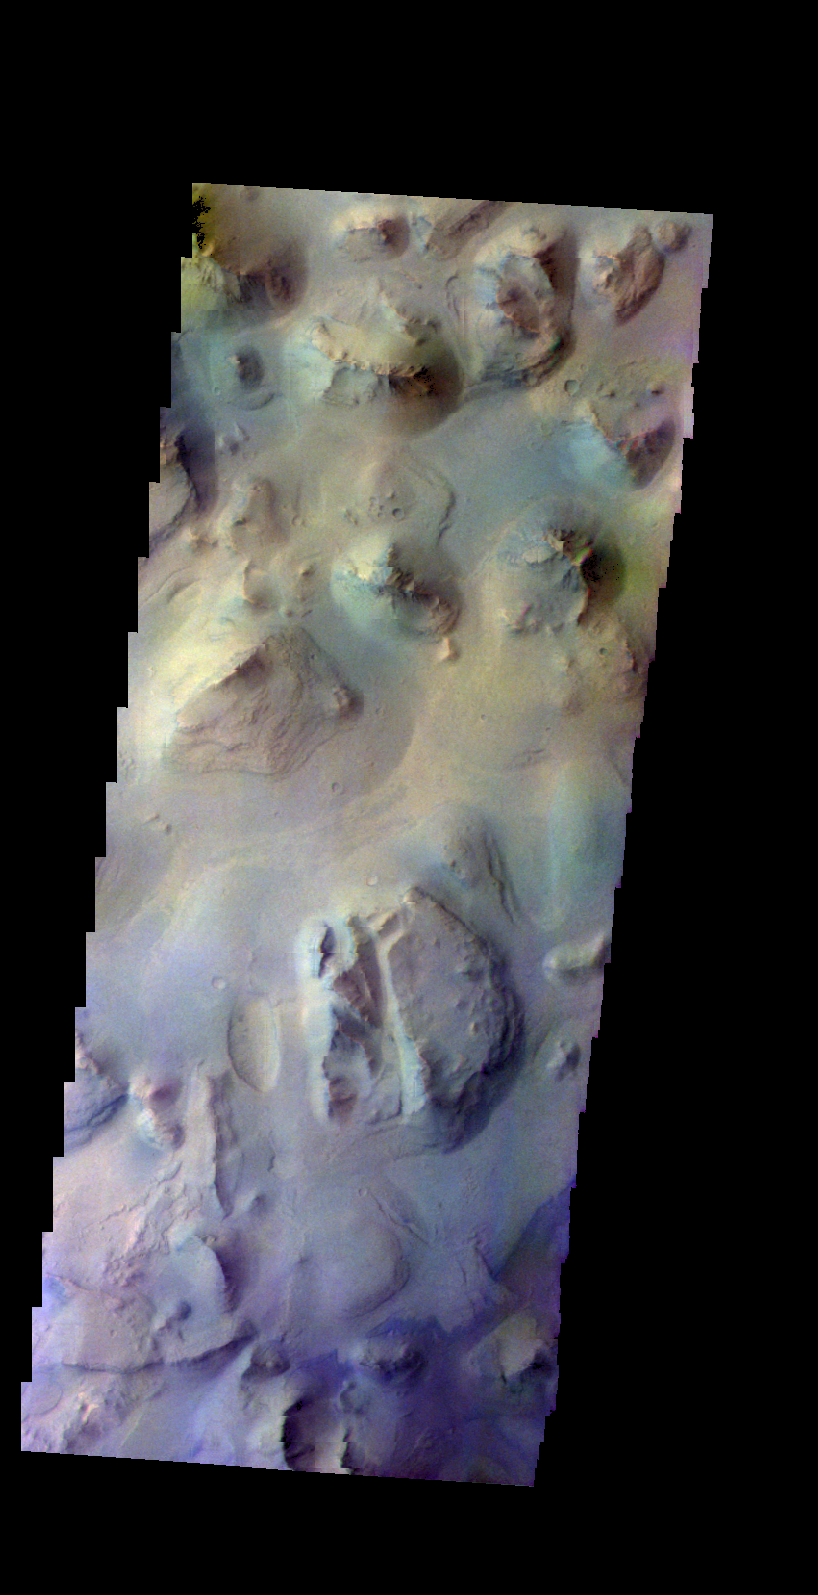

Chasma Chaos – False Color

The THEMIS camera contains 5 filters. The data from different filters can be combined in multiple ways to create a false color image. These false color images may reveal subtle variations of the surface not easily identified in a single band image. Today’s false color image shows a region of chaos in Eos Chasma.

Credit: NASA/JPL-Caltech/ASU